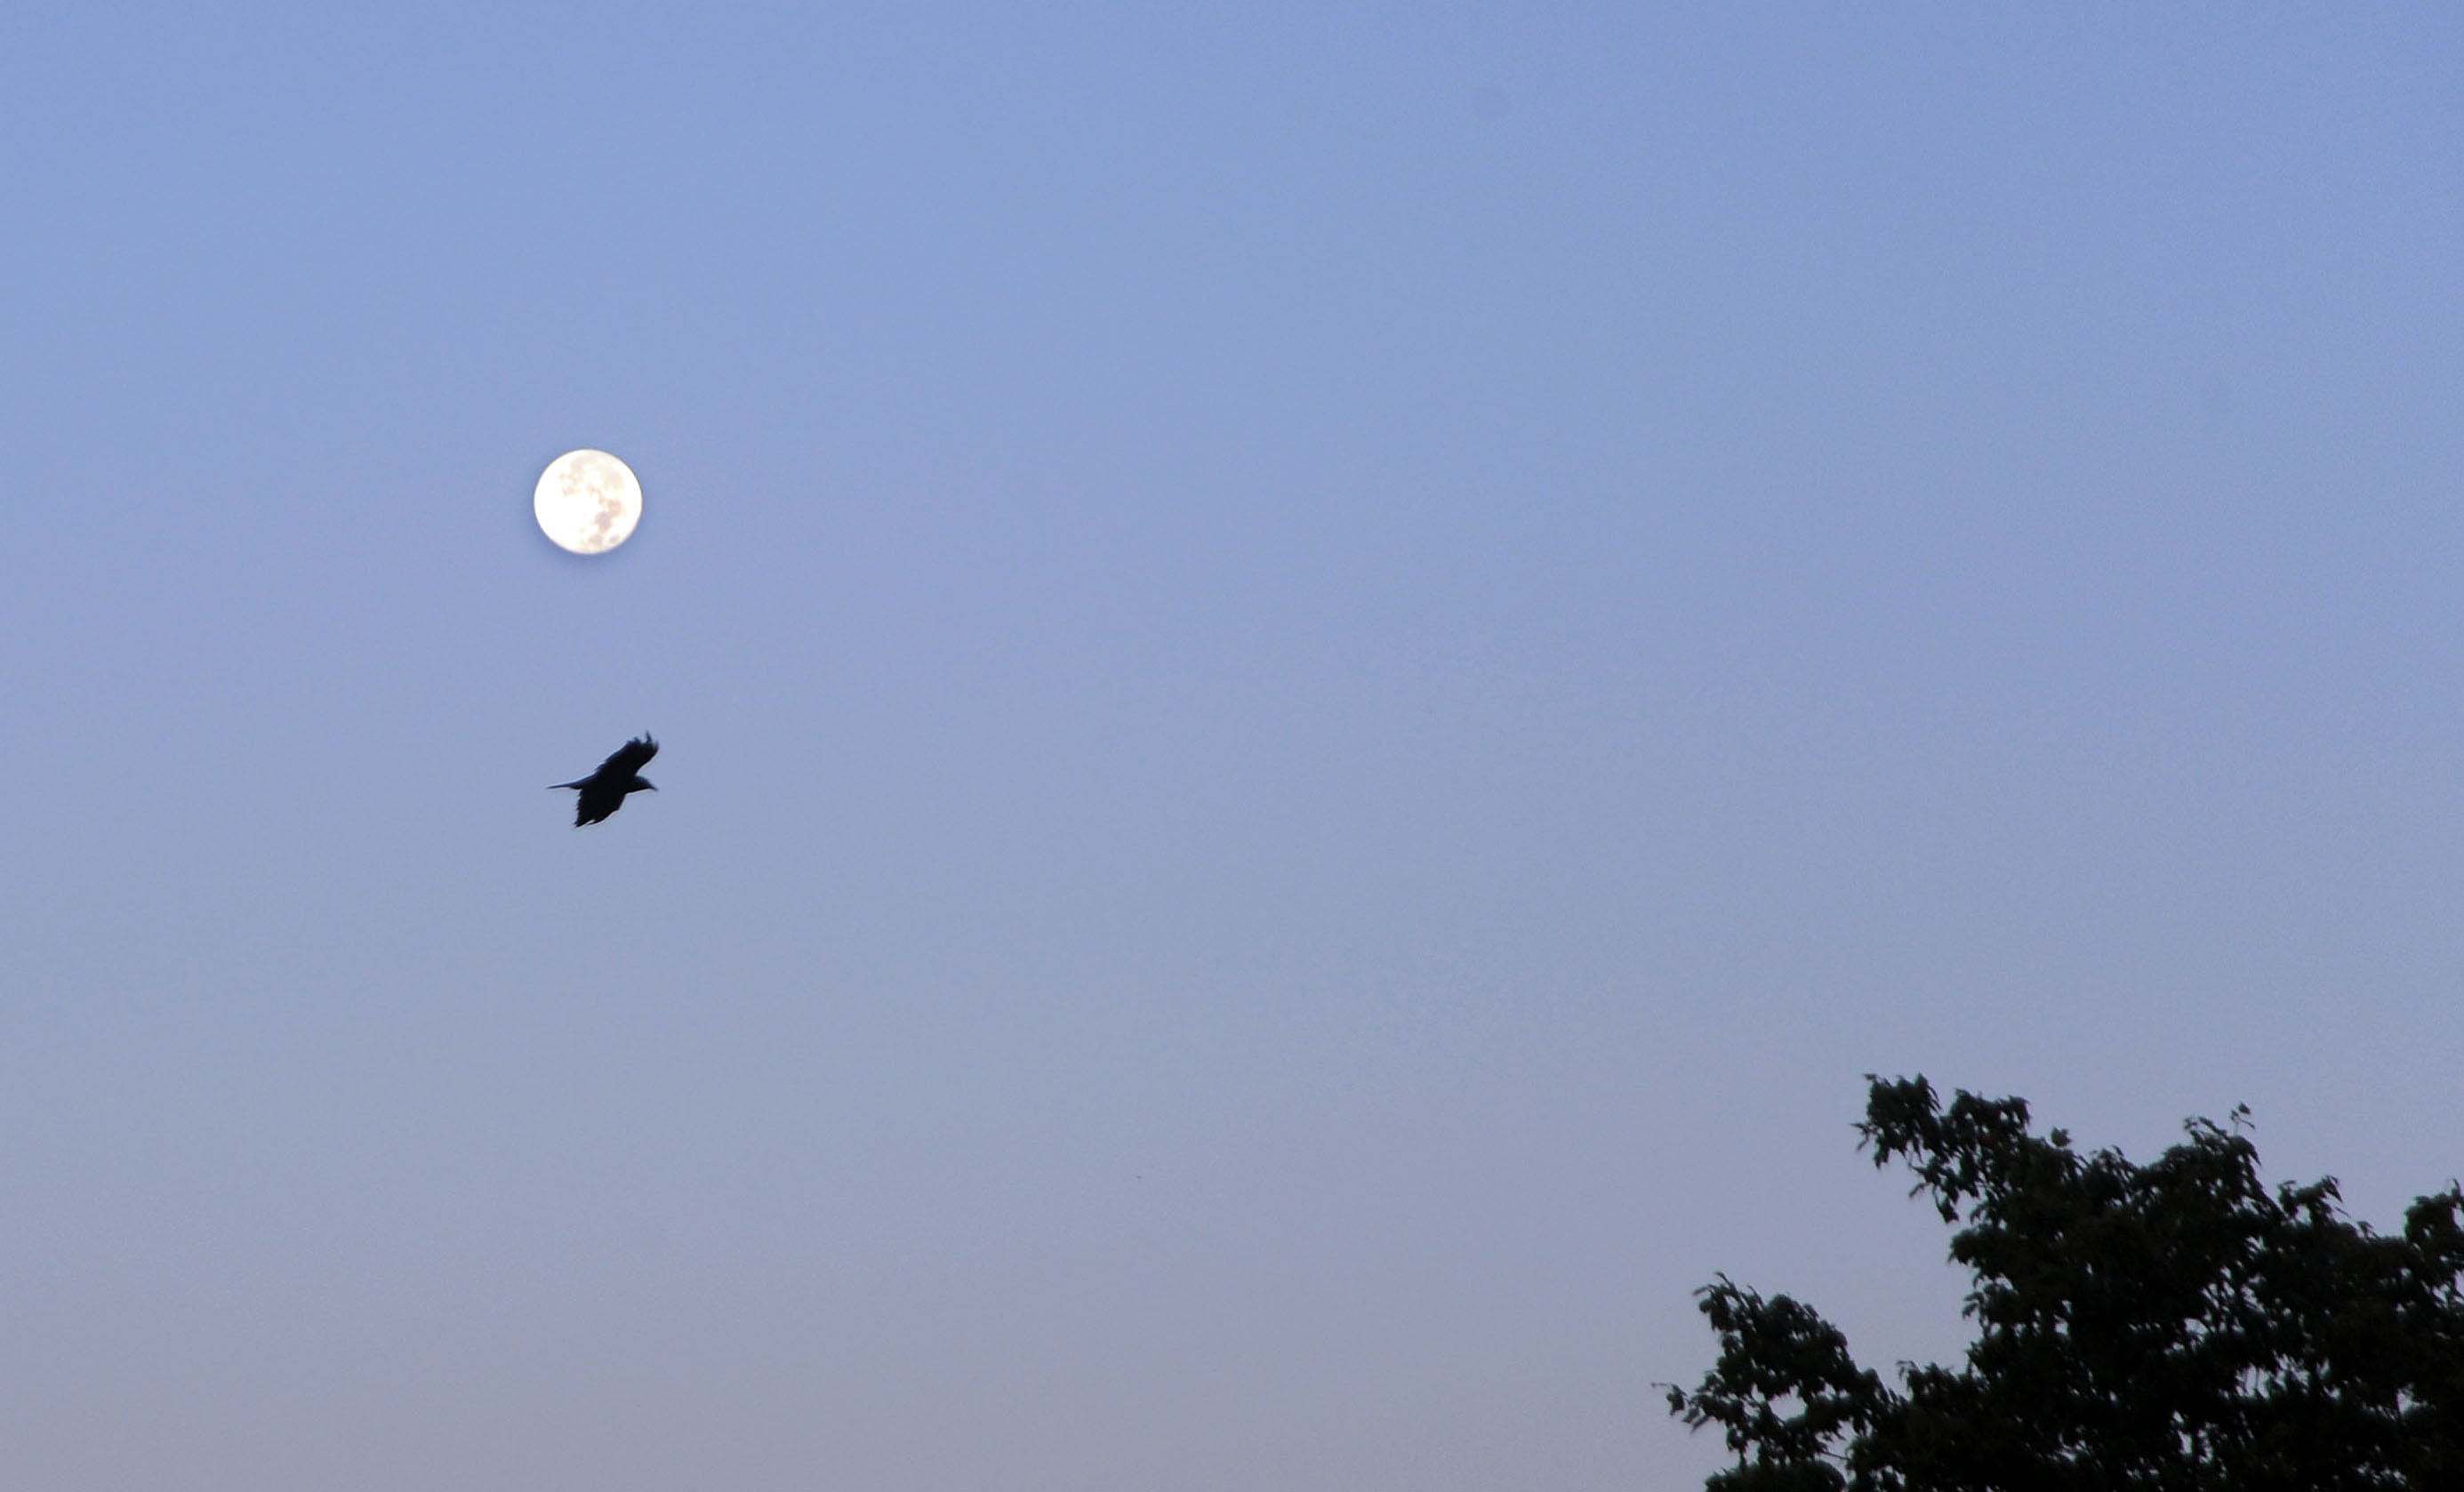

Harvest Moon at NASA Goddard

September's Harvest Moon as seen around NASA's Goddard Space Flight Center. According to folklore, every full Moon has a special name. There's the Wolf Moon, the Snow Moon, the Worm Moon, the Sprouting Grass Moon, the Flower Moon, the Strawberry Moon, the Thunder Moon, the Sturgeon Moon, the Harvest Moon, the Hunter's Moon, the Beaver Moon, and the Long Night's Moon. Each name tells us something about the season or month in which the full Moon appears. This month's full Moon is the Harvest Moon. More about the Harvest Moon from NASA: Science

Credit: NASA/Goddard/Debbie Mccallum